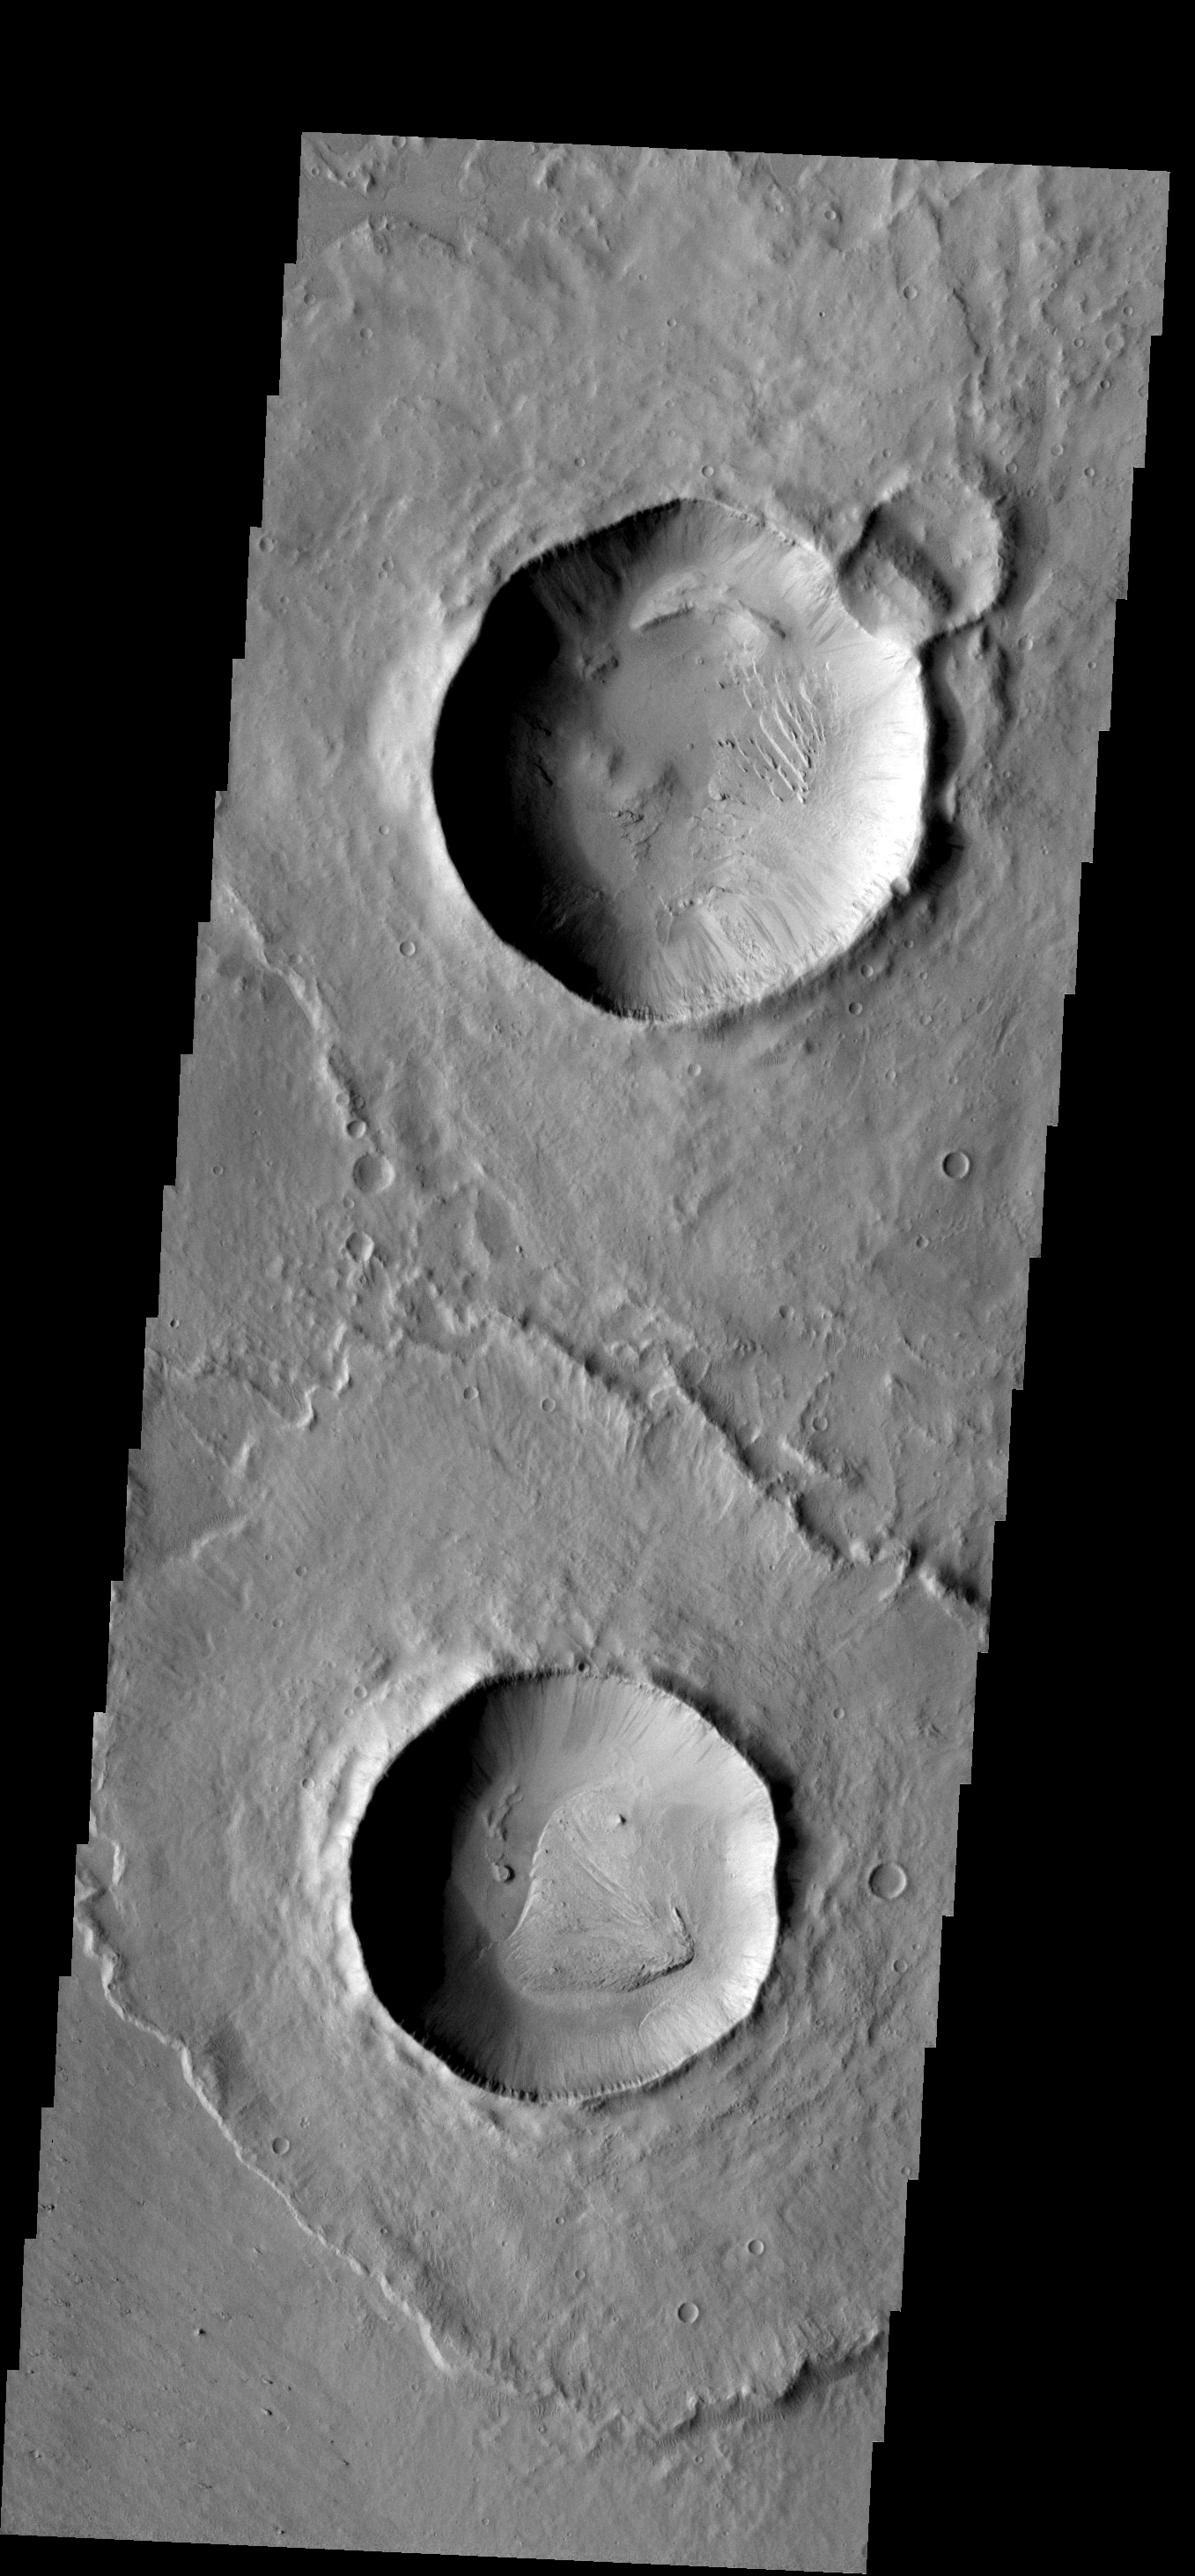

Two Craters

The two craters in this image are located in Zephyria Planum. The crater floors appear to be modified only by deposits of fine materials.

Image information: VIS instrument. Latitude 0.3N, Longitude 155.5E. 18 meter/pixel resolution.

Please see the THEMIS Data Citation Note for details on crediting THEMIS images.

Note: this THEMIS visual image has not been radiometrically nor geometrically calibrated for this preliminary release. An empirical correction has been performed to remove instrumental effects. A linear shift has been applied in the cross-track and down-track direction to approximate spacecraft and planetary motion. Fully calibrated and geometrically projected images will be released through the Planetary Data System in accordance with Project policies at a later time.

NASA’s Jet Propulsion Laboratory manages the 2001 Mars Odyssey mission for NASA’s Office of Space Science, Washington, D.C. The Thermal Emission Imaging System (THEMIS) was developed by Arizona State University, Tempe, in collaboration with Raytheon Santa Barbara Remote Sensing. The THEMIS investigation is led by Dr. Philip Christensen at Arizona State University. Lockheed Martin Astronautics, Denver, is the prime contractor for the Odyssey project, and developed and built the orbiter. Mission operations are conducted jointly from Lockheed Martin and from JPL, a division of the California Institute of Technology in Pasadena.

Credit: NASA/JPL/ASU